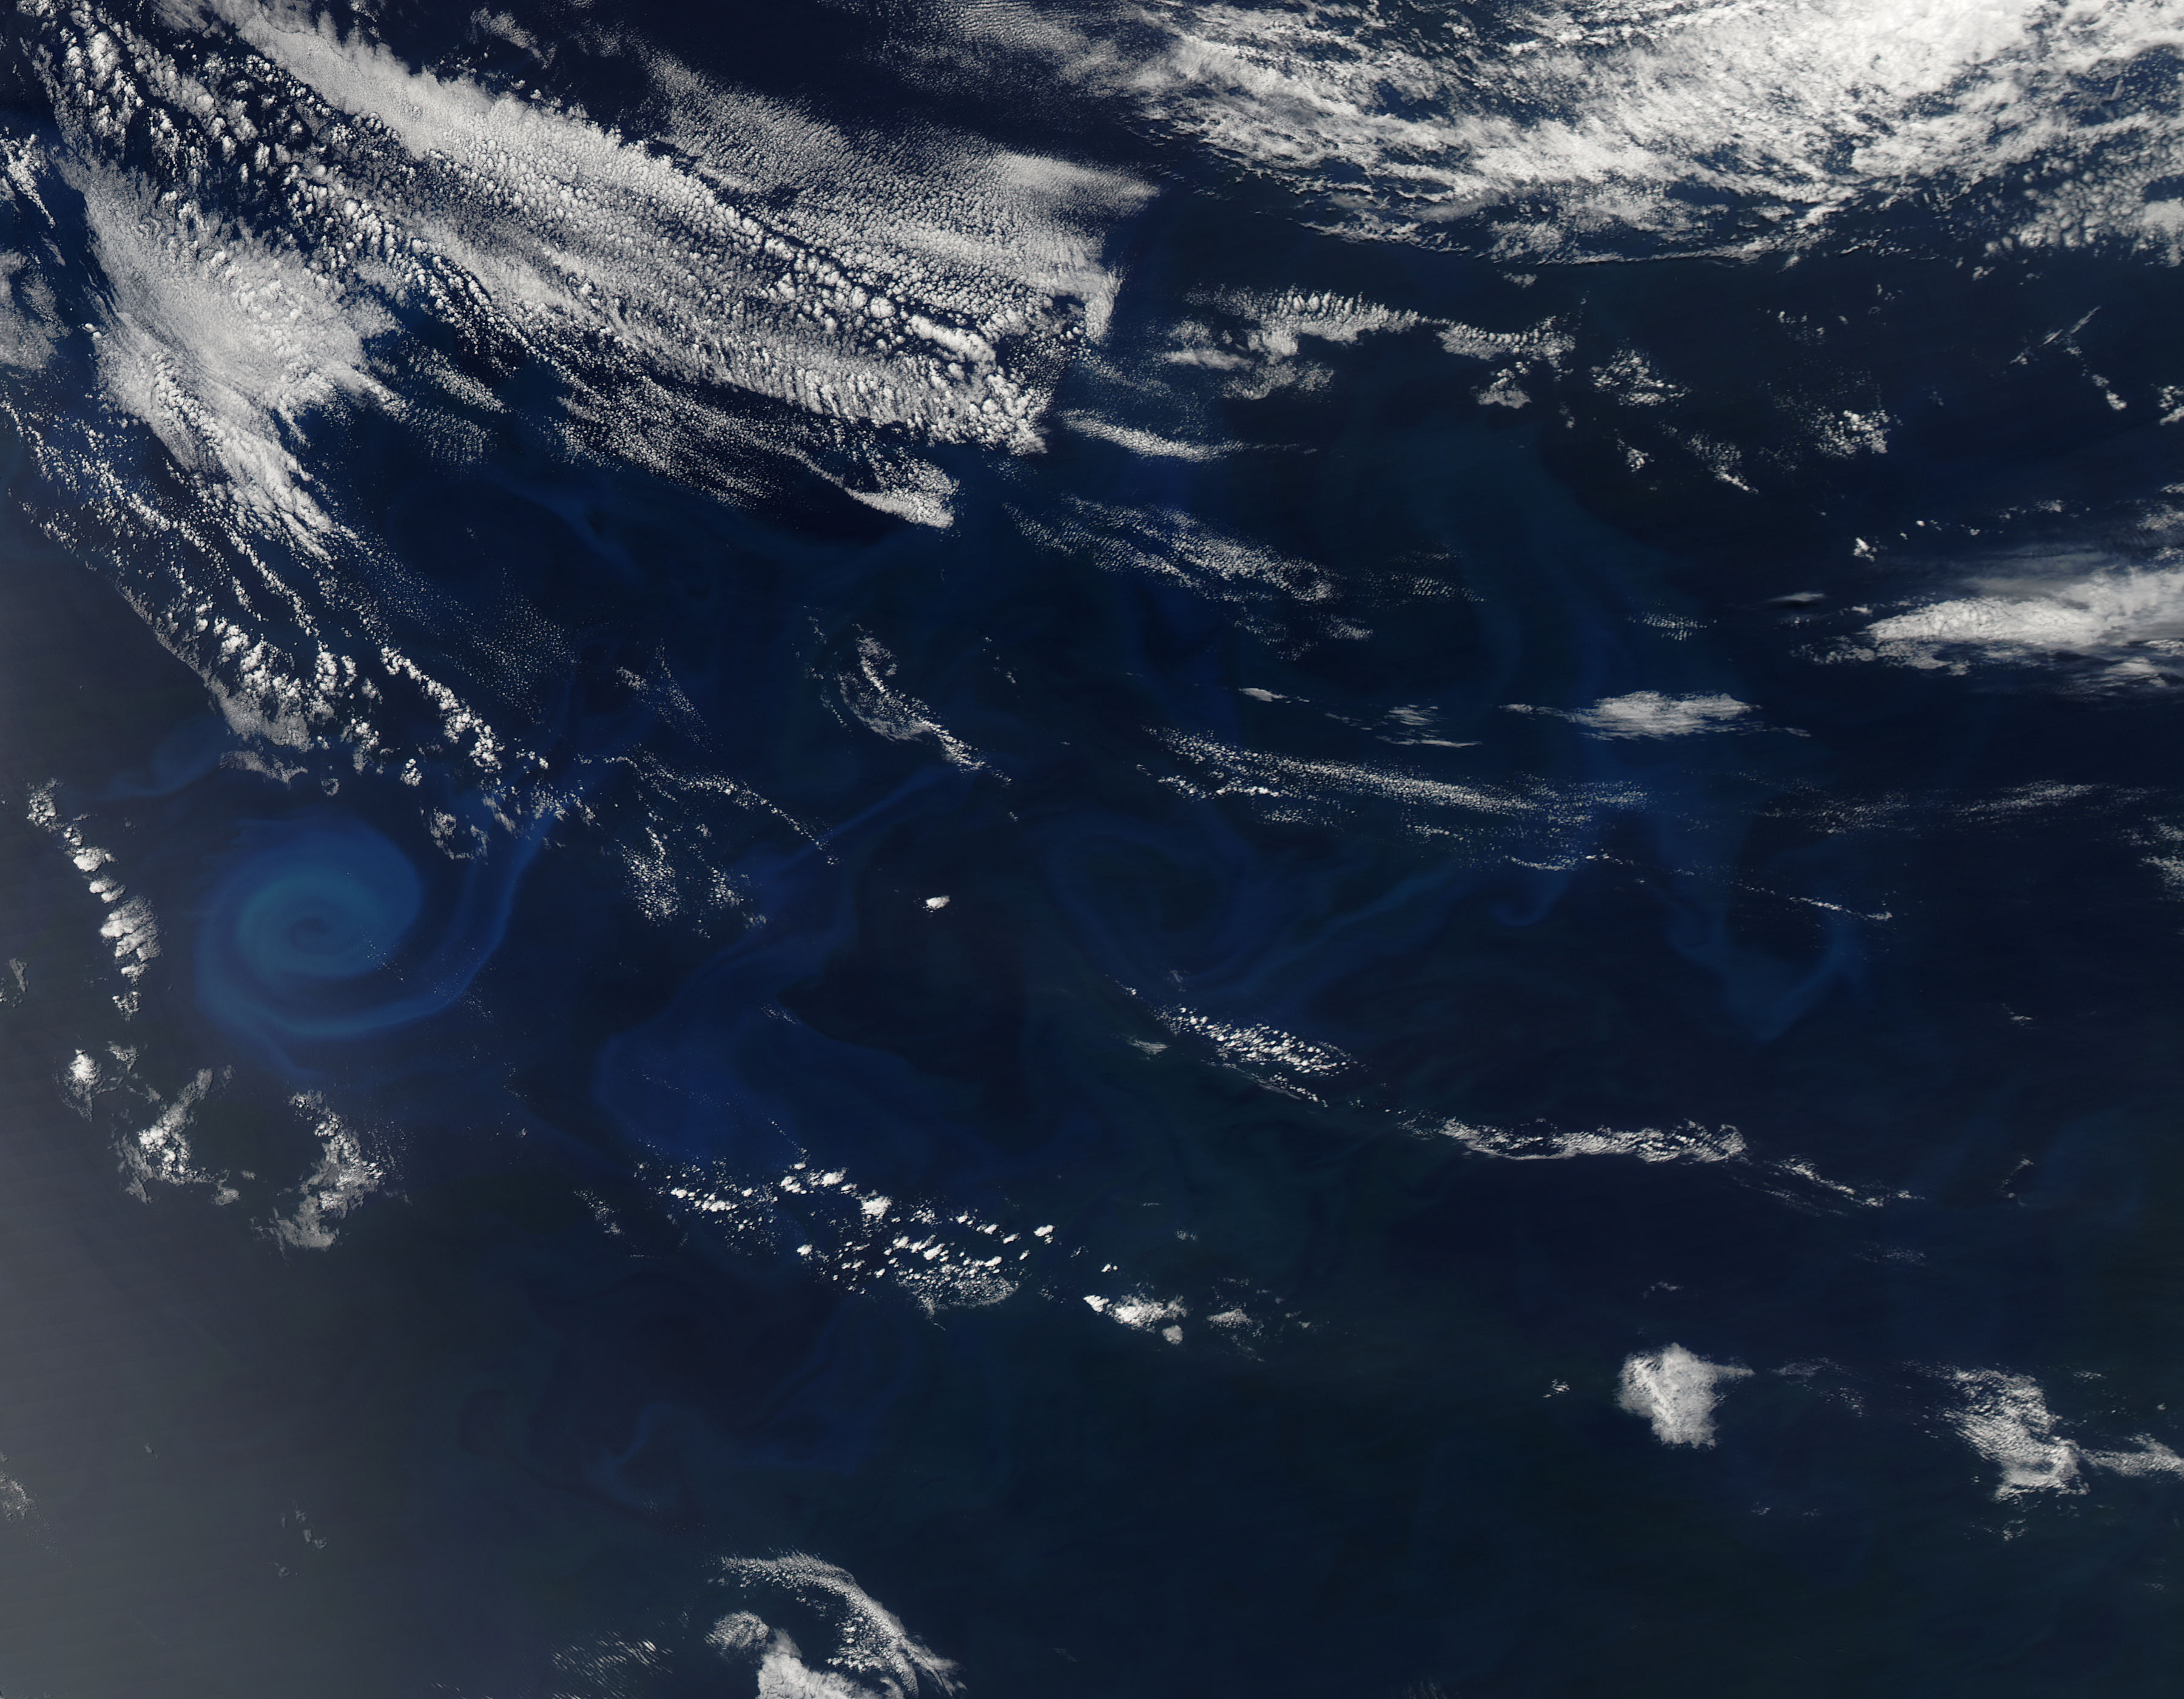

Phytoplankton Bloom off Coast of Australia

Phytoplankton bloom in the Great Australian Bight captured by the MODIS instrument on the Aqua satellite on December 30, 2013 at 6:05 UTC. The Great Australian Bight is a large bight, or open bay, off the central and western portions of the southern coastline of mainland Australia.

Credit: NASA/GSFC/Jeff Schmaltz/MODIS Land Rapid Response Team